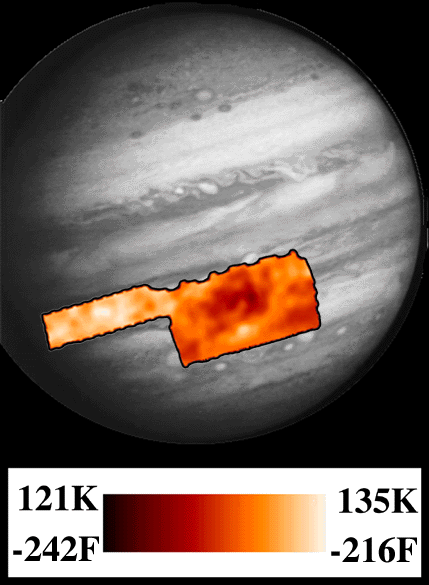

PPR Great Red Spot Temperature Map

This map shows temperature for the region around Jupiter’s Great Red Spot and an area to the northwest. It corresponds to a level in Jupiter’s atmosphere where the pressure is 1/2 of the of the Earth’s at sea level (500 millibars), the same as it is near 6000 meters (20,000 feet) above sea level on Earth. The center of Great Red Spot appears colder than the surrounding areas, where air from below is being brought up. The “panhandle” to the northwest is warmer and drier, and the gases there are descending, so it is much clearer of clouds. Compare this map to one released earlier at a higher place in the atmosphere (250 millibars or 12000 meters). The center of the Great Red Spot is warmer lower in the atmosphere, and a white “hot spot” appears in this image that is not present at the higher place. This map was made from data taken by the Photopolarimeter/Radiometer (PPR) instrument on June 26, 1996.

Launched in October 1989, Galileo entered orbit around Jupiter on December 7, 1995. The spacecraft’s mission is to conduct detailed studies of the giant planet, its largest moons and the Jovian magnetic environment.

JPL manages the Galileo mission for NASA’s Office of Space Science, Washington, D.C.

Credit: NASA/JPL